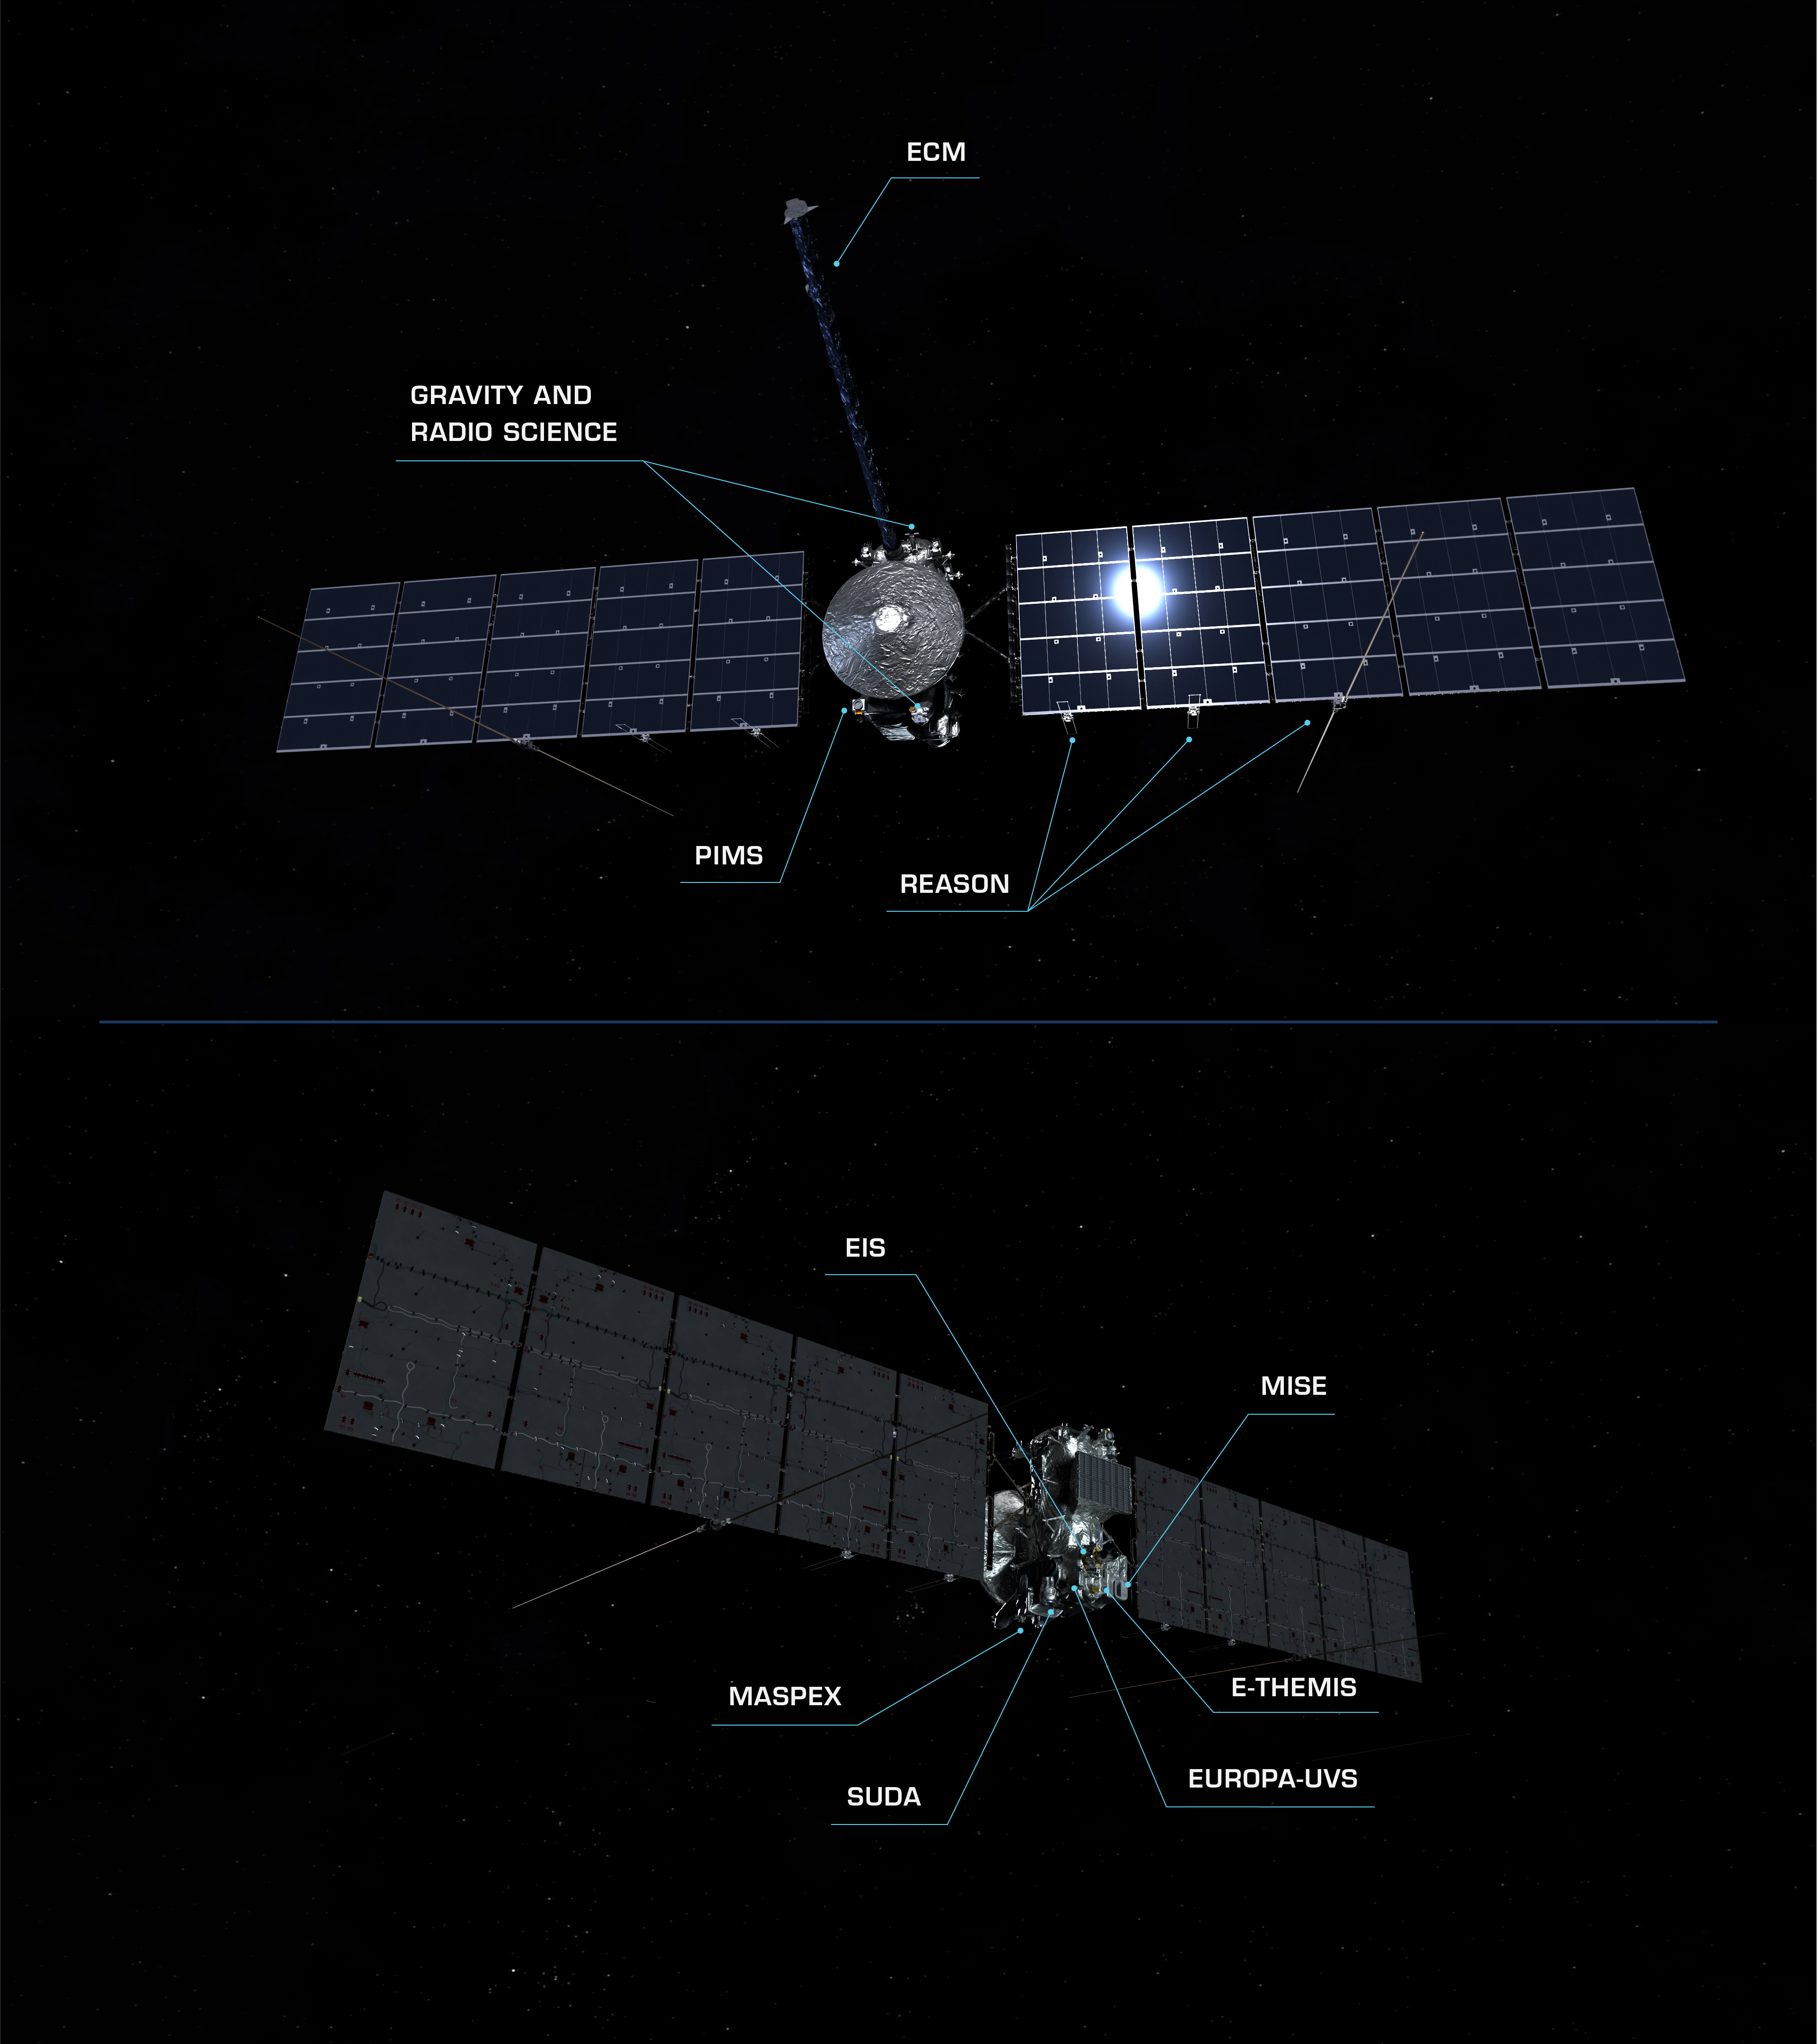

Europa Clipper: Equipped for Discovery (Artist’s Concept)

To conduct its detailed investigations of Jupiter’s icy moon Europa, NASA’s Europa Clipper spacecraft carries a suite of nine science instruments and a gravity experiment that uses its telecommunications system. These components are depicted in this pair of artist’s concepts showing each side of the spacecraft, and include:

Europa Imaging System (EIS)
Europa Thermal Emission Imaging System (E-THEMIS)
Europa Ultraviolet Spectrograph (Europa-UVS)
Mapping Imaging Spectrometer for Europa (MISE)
Europa Clipper Magnetometer (ECM)
Plasma Instrument for Magnetic Sounding (PIMS)
Radar for Europa Assessment and Sounding: Ocean to Near-surface (REASON)
MAss Spectrometer for Planetary EXploration/Europa (MASPEX)
Surface Dust Analyzer (SUDA)
Gravity and Radio Science Experiment (G/RS)

Europa Clipper’s three main science objectives are to determine the thickness of the moon’s icy shell and its interactions with the ocean below, to investigate its composition, and to characterize its geology. The mission’s detailed exploration of Europa will help scientists better understand the astrobiological potential for habitable worlds beyond our planet.

Managed by Caltech in Pasadena, California, NASA’s Jet Propulsion Laboratory leads the development of the Europa Clipper mission in partnership with APL for NASA’s Science Mission Directorate in Washington. APL designed the main spacecraft body in collaboration with JPL and NASA’s Goddard Space Flight Center in Greenbelt, Maryland, NASA’s Marshall Space Flight Center in Huntsville, Alabama, and Langley Research Center in Hampton, Virginia. The Planetary Missions Program Office at Marshall executes program management of the Europa Clipper mission.

NASA’s Launch Services Program, based at Kennedy, manages the launch service for the Europa Clipper spacecraft, which will launch on a SpaceX Falcon Heavy rocket from Launch Complex 39A at Kennedy.

Credit: NASA/JPL-Caltech